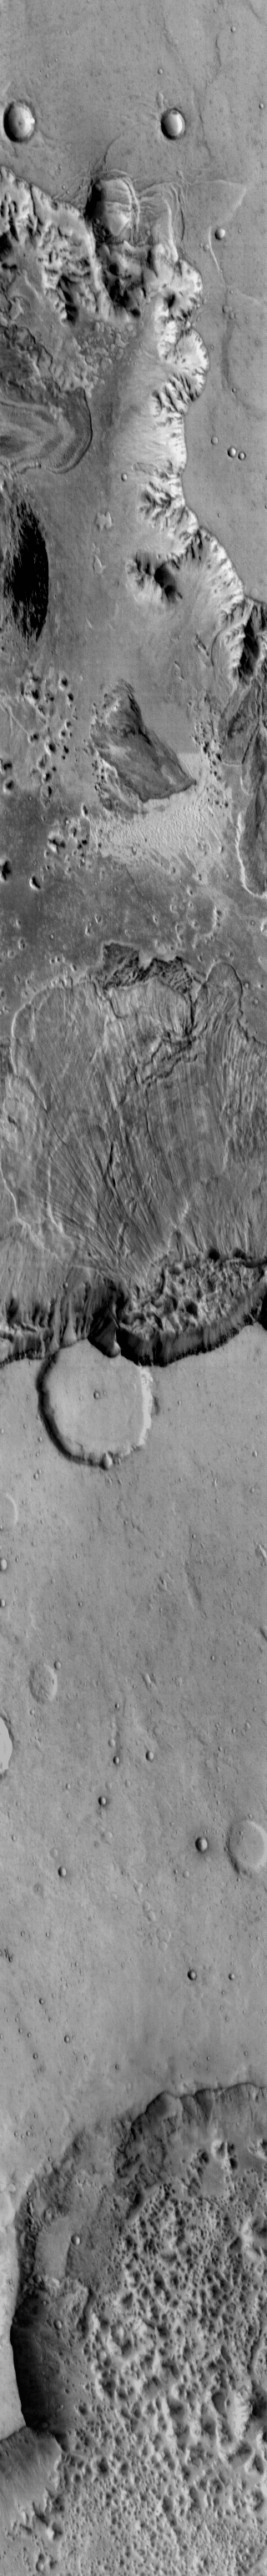

Ganges Chasma

This daytime IR image shows a large landslide deposit in Ganges Chasma.

Image information: IR instrument. Latitude -8.8N, Longitude 315.4E. 124 meter/pixel resolution.

Please see the THEMIS Data Citation Note for details on crediting THEMIS images.

Note: this THEMIS visual image has not been radiometrically nor geometrically calibrated for this preliminary release. An empirical correction has been performed to remove instrumental effects. A linear shift has been applied in the cross-track and down-track direction to approximate spacecraft and planetary motion. Fully calibrated and geometrically projected images will be released through the Planetary Data System in accordance with Project policies at a later time.

NASA’s Jet Propulsion Laboratory manages the 2001 Mars Odyssey mission for NASA’s Office of Space Science, Washington, D.C. The Thermal Emission Imaging System (THEMIS) was developed by Arizona State University, Tempe, in collaboration with Raytheon Santa Barbara Remote Sensing. The THEMIS investigation is led by Dr. Philip Christensen at Arizona State University. Lockheed Martin Astronautics, Denver, is the prime contractor for the Odyssey project, and developed and built the orbiter. Mission operations are conducted jointly from Lockheed Martin and from JPL, a division of the California Institute of Technology in Pasadena.

Credit: NASA/JPL/ASU